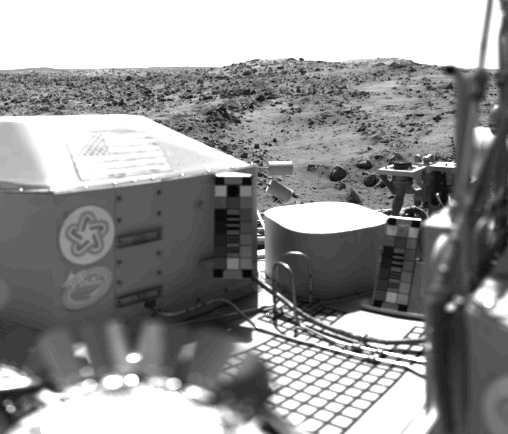

The United States Flag Stands On The Surface Of Mars

The flag of the United States stands on the surface of Mars. It is mounted on the housing of Viking 1’s nuclear power system. Also seen are the U.S. Bicentennial symbol and a student-designed Viking emblem. The bright flat surface near the center is the seismometer container. This picture was taken on July 23 at about 2:30 p.m. Mars time. The view is west of the spacecraft and includes a series of low hills. The blocky hill in the center appears to be part of a crater rim. The dark, rocky stripes may be material ejected from the crater. The light areas are dune-like and may be accumulations of windblown sand or dust.

Credit: NASA/JPL